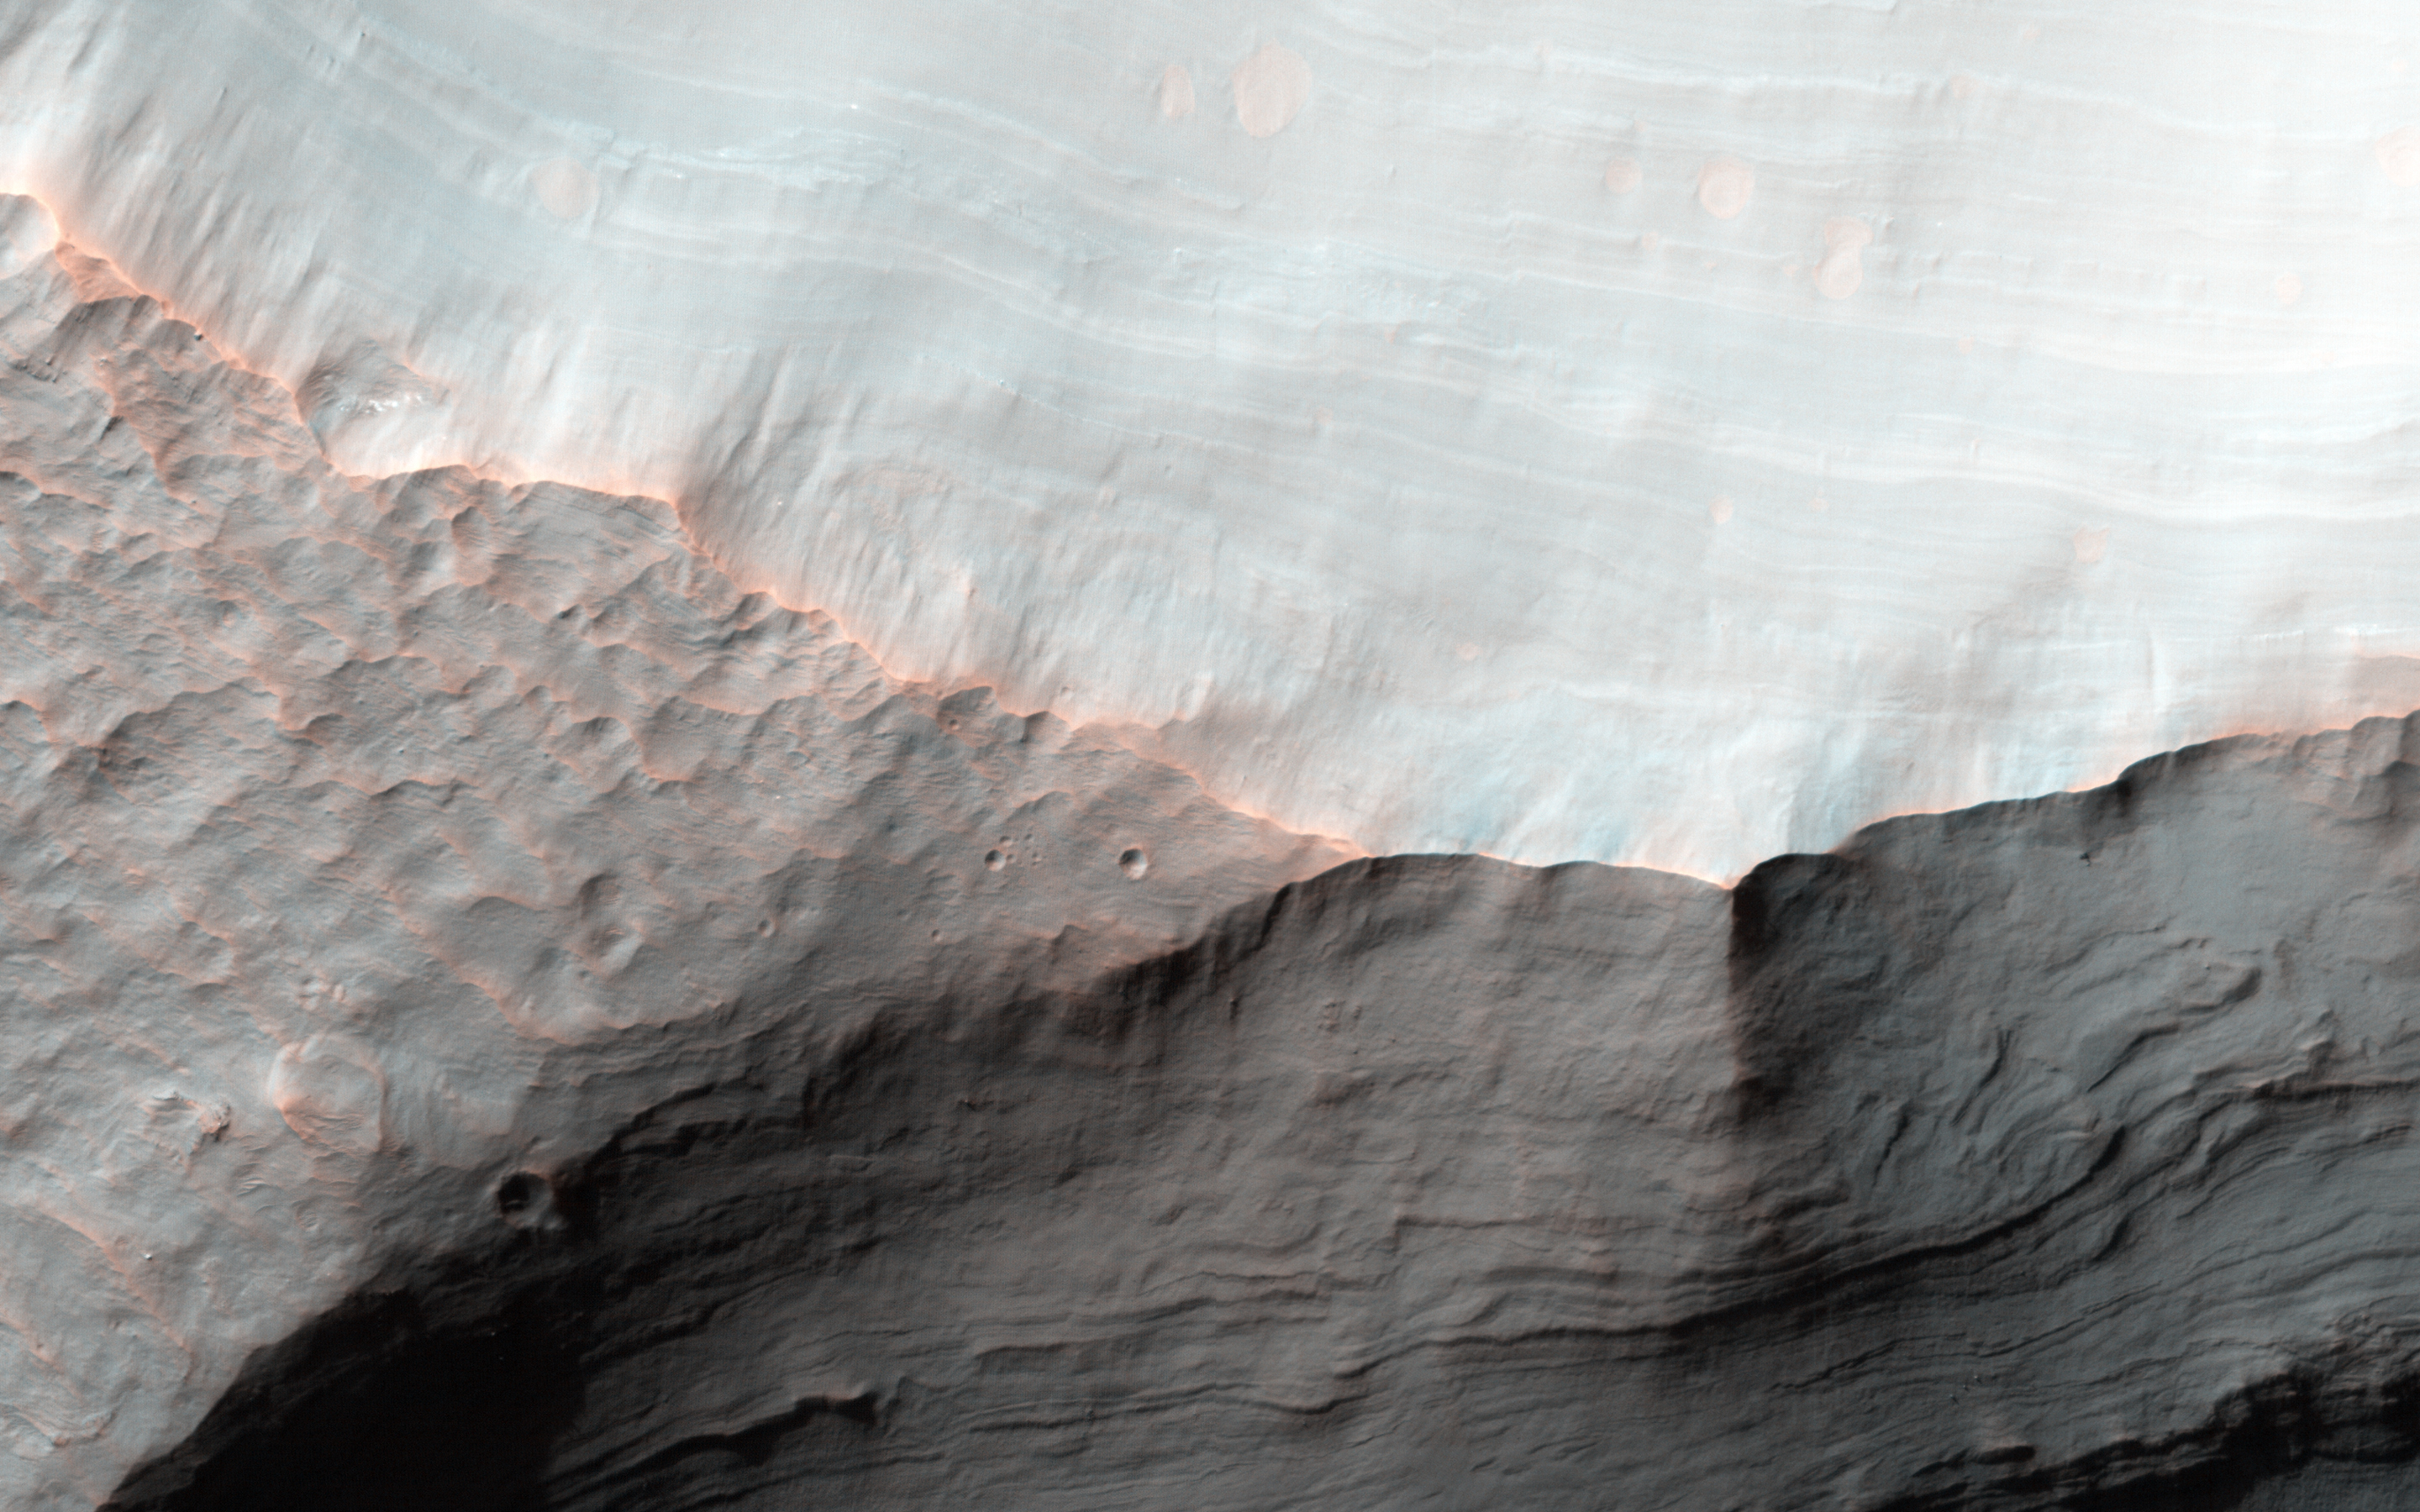

Stratigraphy of Alluvial Fans in Saheki Crater

Alluvial fans are gently-sloping wedges of sediments deposited by flowing water. Some of the best-preserved alluvial fans on Mars are in Saheki Crater, an area that we’ve imaged many times previously.

This observation covers two impact craters that expose the stratigraphy of the fans. This image (and another one to complete stereo coverage) will be used to measure the depth of the fan and describe its depositional history, as well as closer view of some of these layers.

The University of Arizona, Tucson, operates HiRISE, which was built by Ball Aerospace & Technologies Corp., Boulder, Colo. NASA’s Jet Propulsion Laboratory, a division of the California Institute of Technology in Pasadena, manages the Mars Reconnaissance Orbiter Project for NASA’s Science Mission Directorate, Washington.

Credit: NASA/JPL-Caltech/Univ. of Arizona